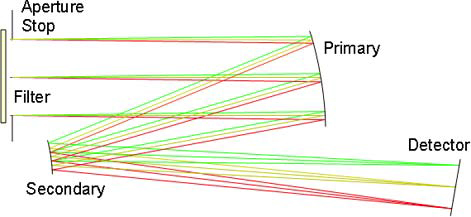

Get the NAC

This figure is a ray-tracing diagram from the optical design of the MDIS Narrow Angle Camera (NAC). The NAC has a 1.5° field of view, a focal length of 550 mm, and a 24-mm aperture (resulting in an f/22 system). It uses an off-axis Ritchey-Chretien design. The ellipsoidal primary mirror and hyperboloidal secondary mirrors are gold-coated aluminum. A bandpass filter is the first optical component of the assembly. This filter defines the spectral range of the instrument. A specially designed interference coating serves as a heat-rejection filter, preventing the substantial infrared radiation emitted by the surface of Mercury from entering the instrument and heating the detector (CCD).

The diagram and description of the NAC are taken from a paper titled “The Mercury Dual Imaging System on the MESSENGER spacecraft,” published in the journal Space Science Reviews, vol. 131, pages 247-338, in 2007. The lead author is the MDIS Instrument Engineer, S. E. Hawkins.

The MESSENGER spacecraft is the first ever to orbit the planet Mercury, and the spacecraft’s seven scientific instruments and radio science investigation are unraveling the history and evolution of the Solar System’s innermost planet. MESSENGER acquired over 150,000 images and extensive other data sets. MESSENGER is capable of continuing orbital operations until early 2015.

For information regarding the use of images, see the MESSENGER image use policy.

Credit: NASA/Johns Hopkins University Applied Physics Laboratory/Carnegie Institution of Washington